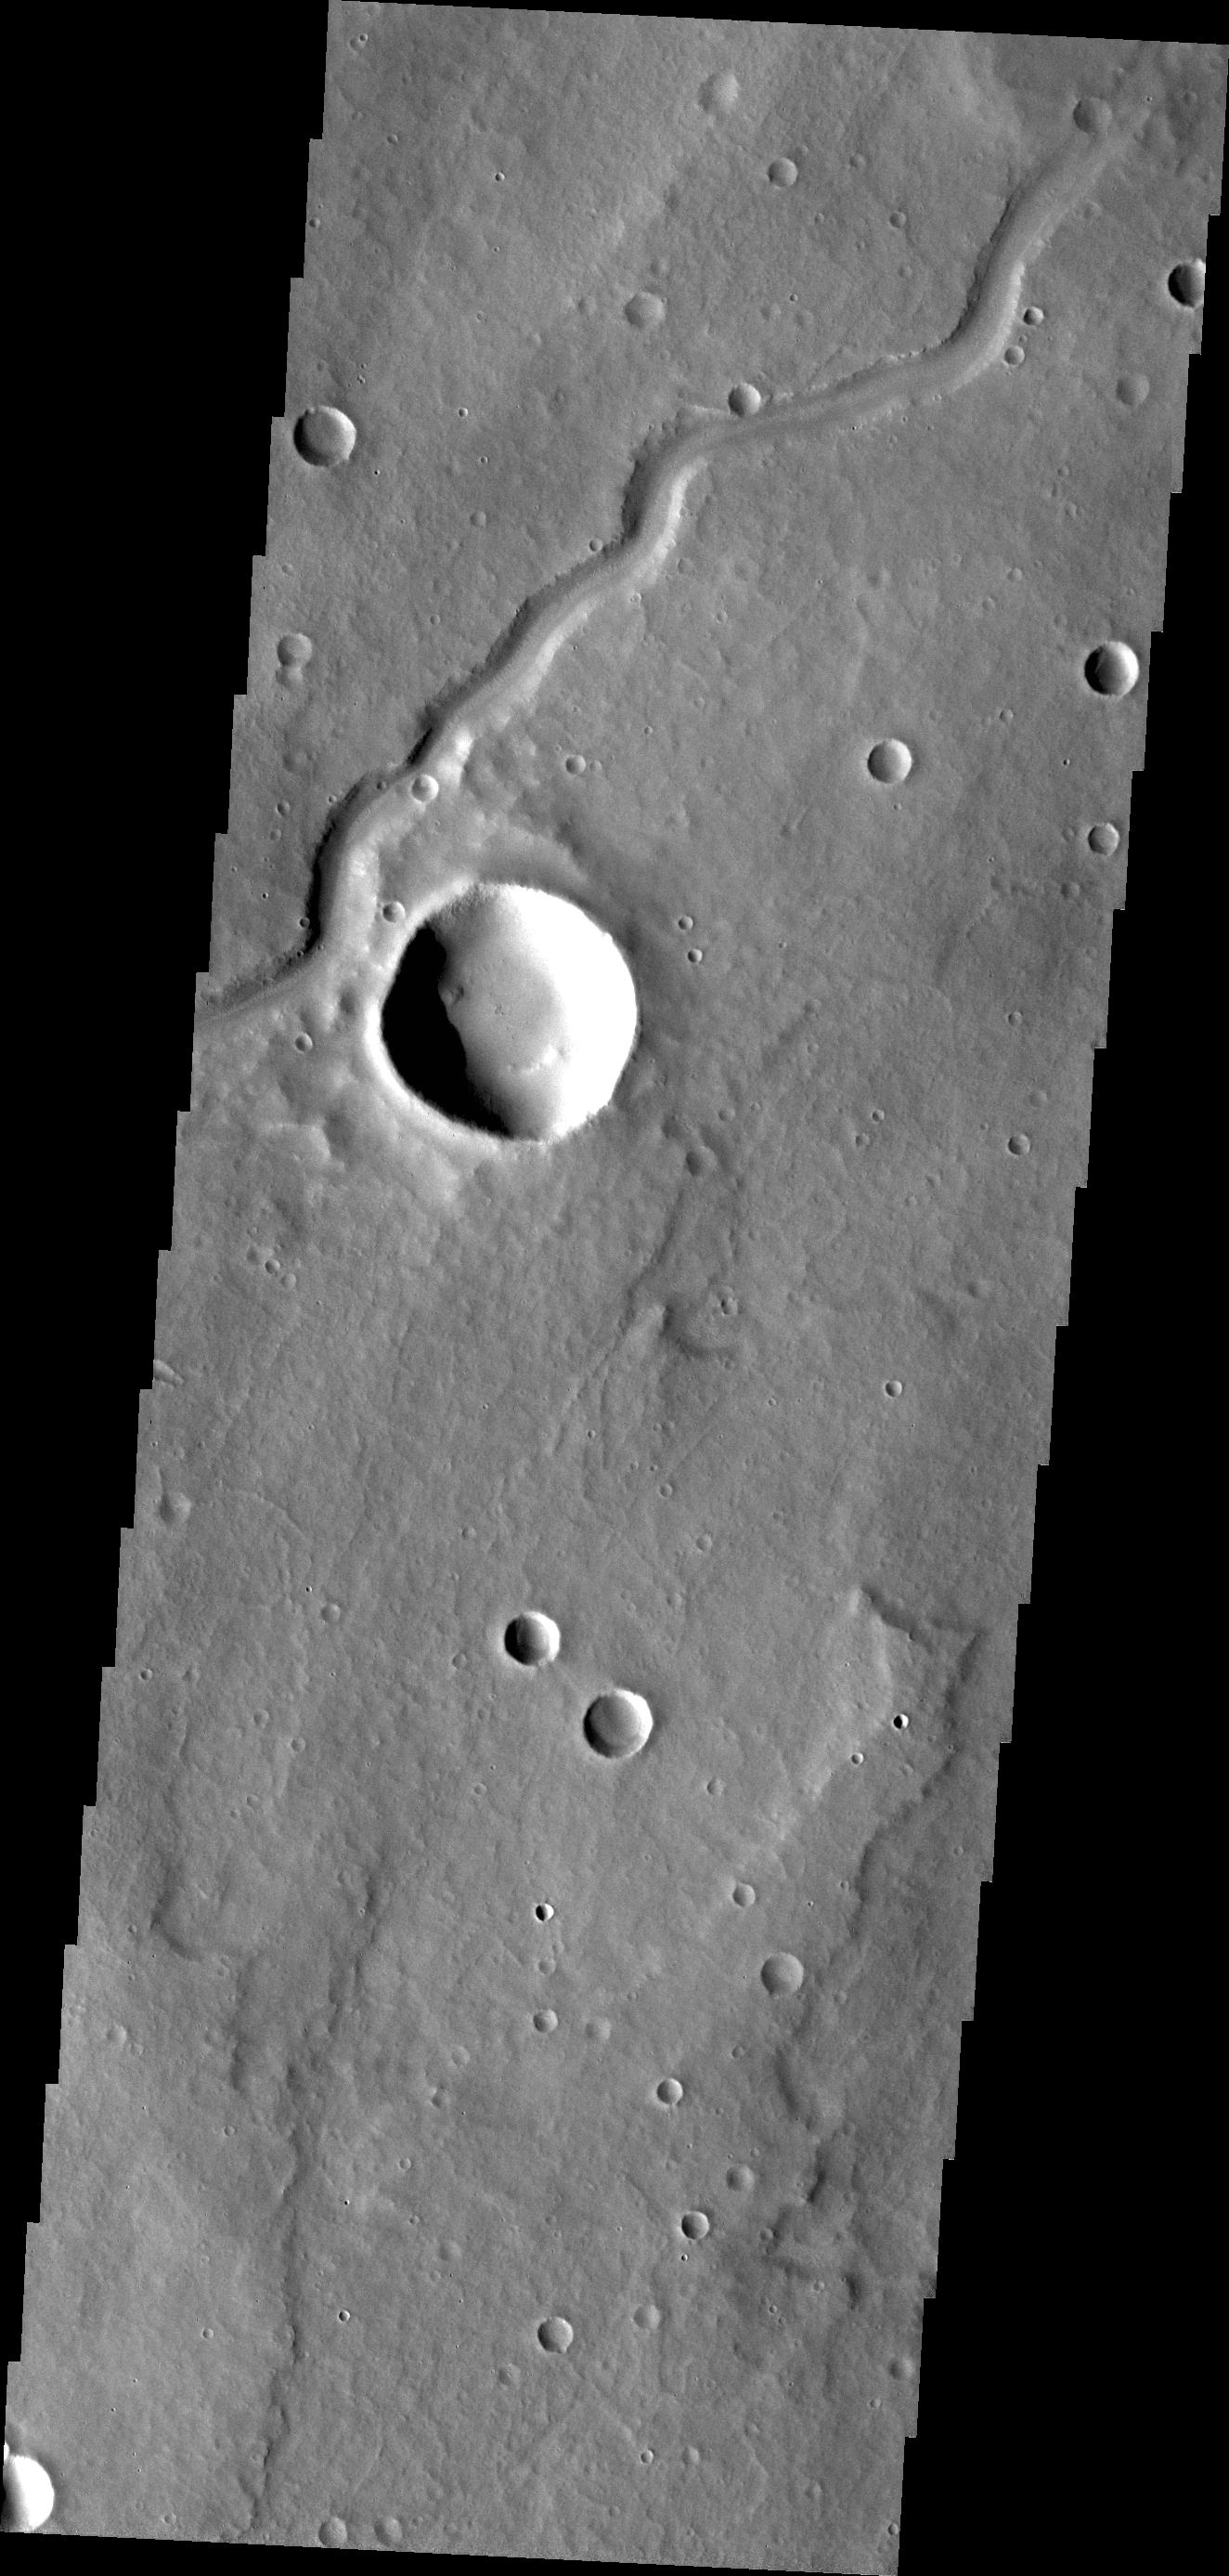

Dittaino Valles

Today’s VIS image shows a portion of Dittaino Valles.

Credit: NASA/JPL/ASU